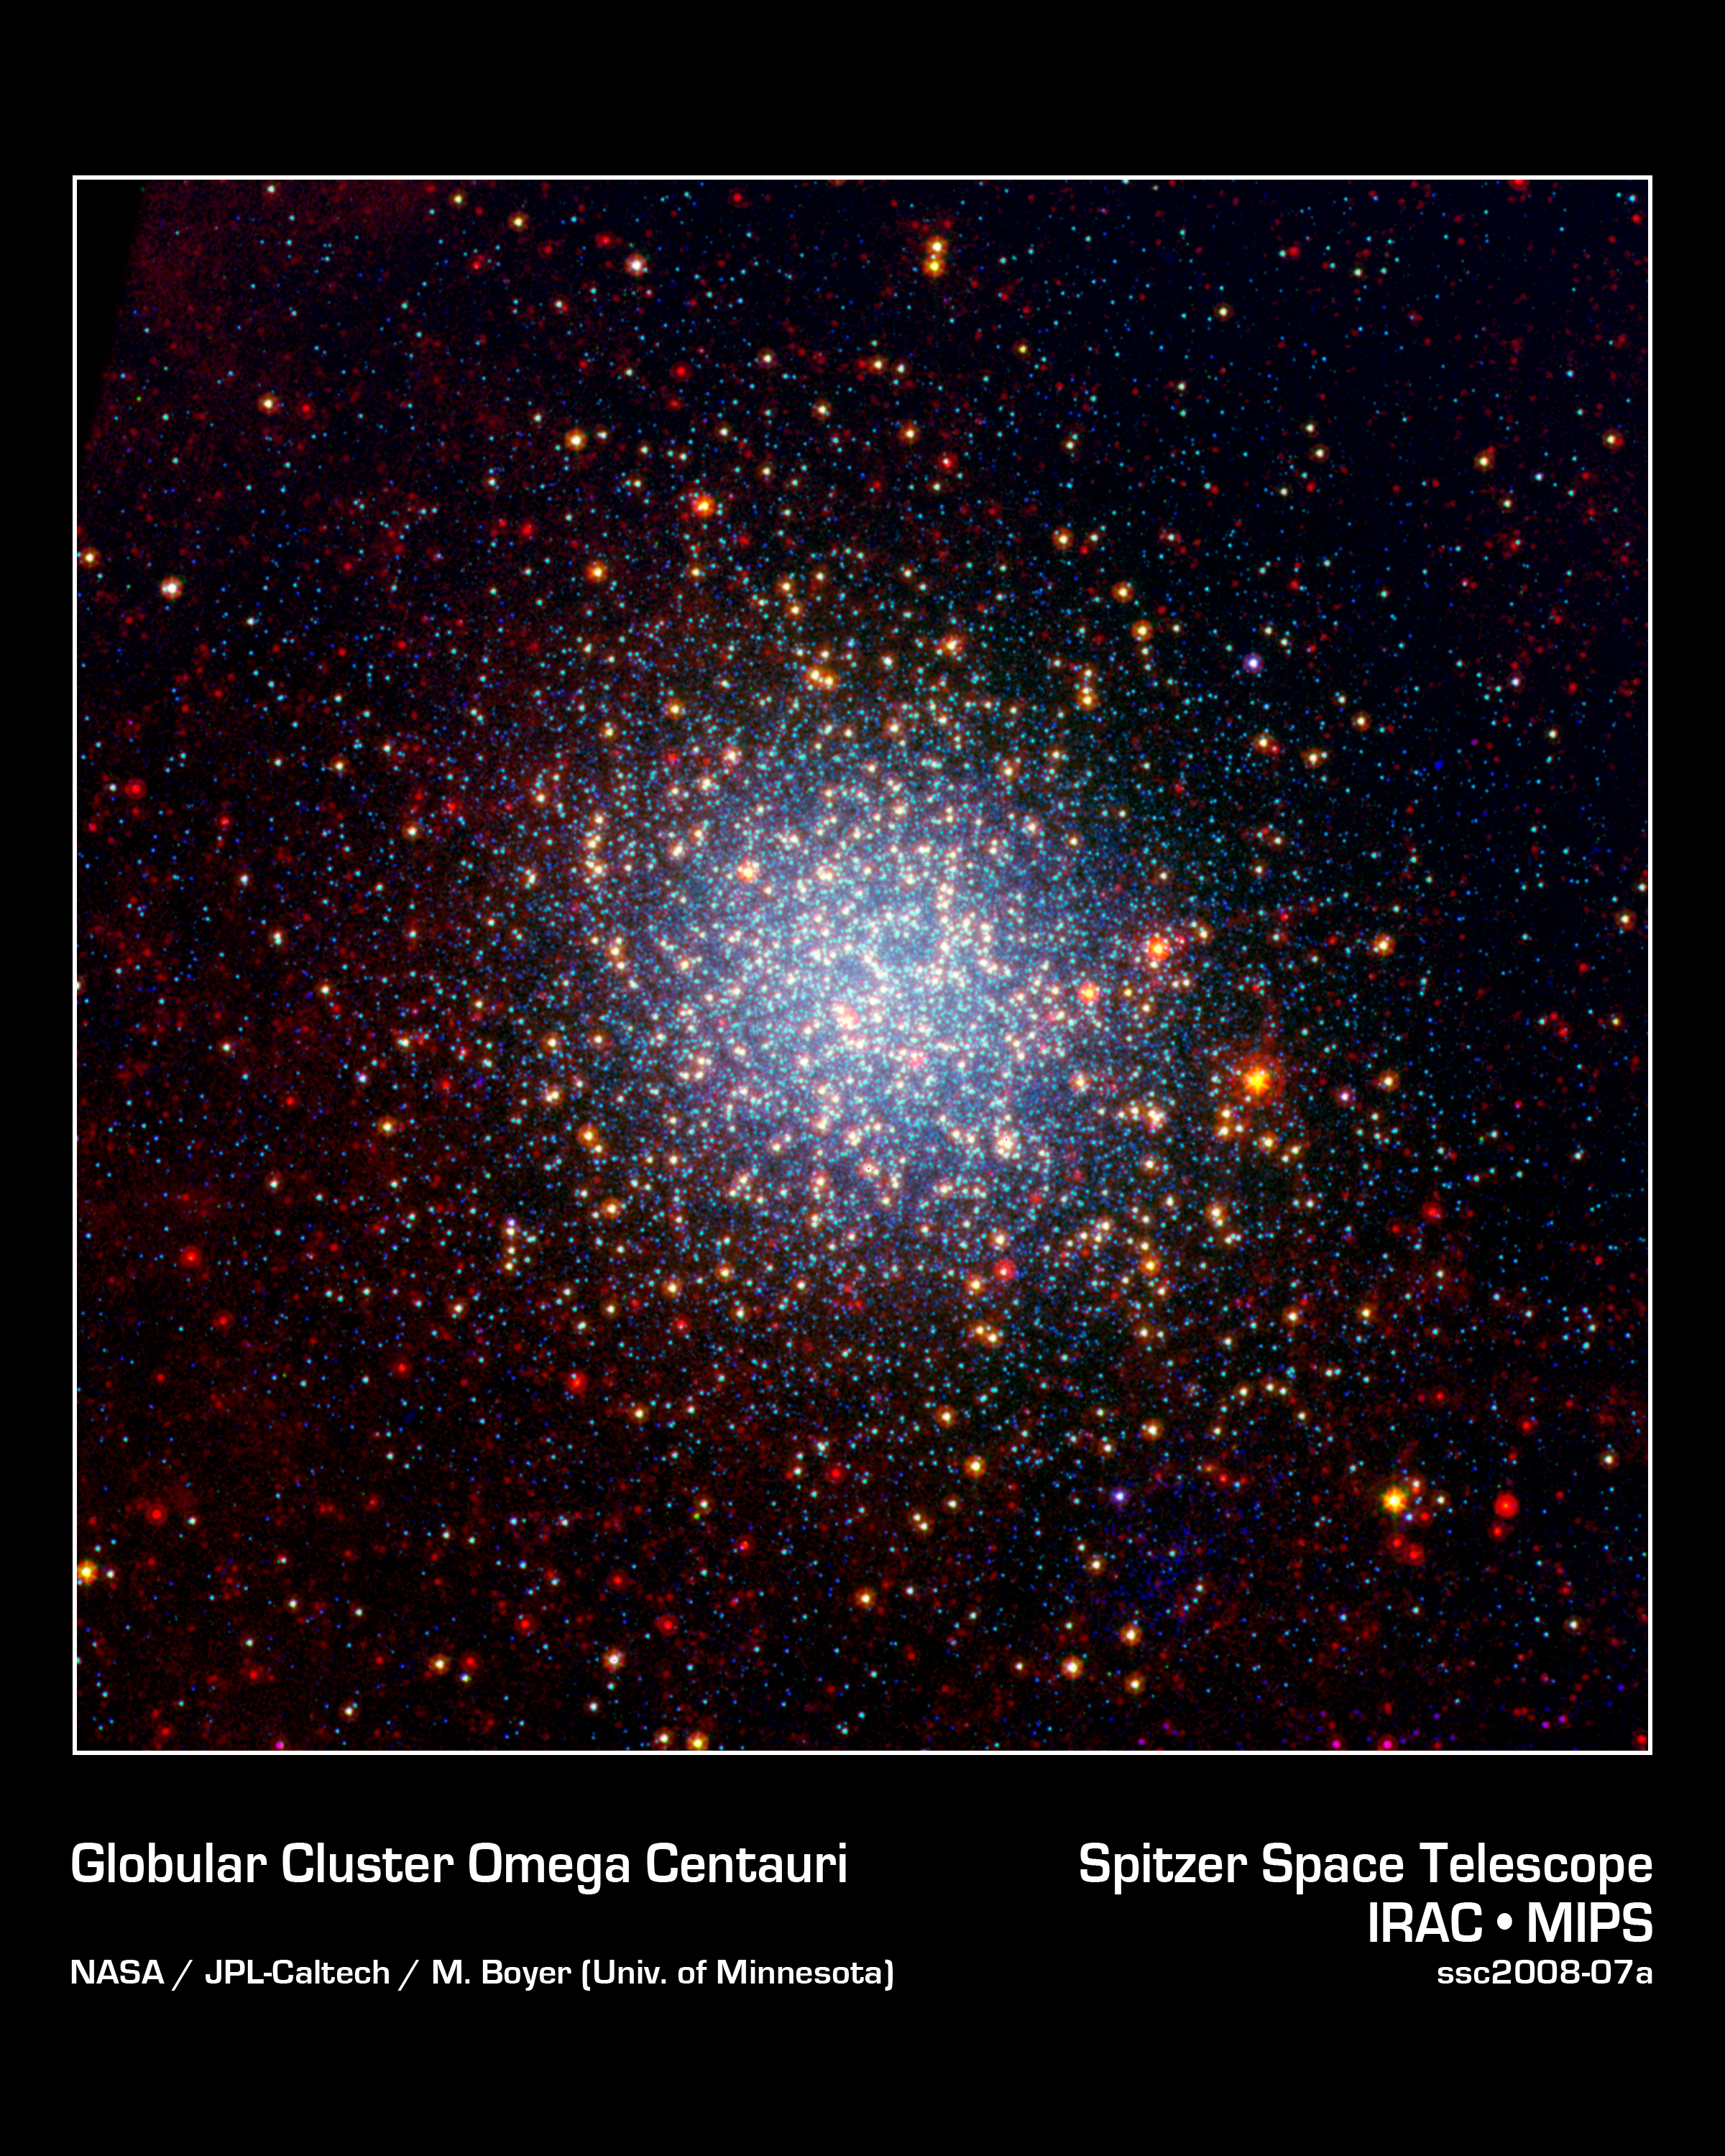

Globular Cluster Omega Centauri Looks Radiant in Infrared

A cluster brimming with millions of stars glistens like an iridescent opal in this image from NASA's Spitzer Space Telescope. Called Omega Centauri, the sparkling orb of stars is like a miniature galaxy. It is the biggest and brightest of the 150 or so similar objects, called globular clusters, that orbit around the outside of our Milky Way galaxy. Stargazers at southern latitudes can spot the stellar gem with the naked eye in the constellation Centaurus.

Globular clusters are some of the oldest objects in our universe. Their stars are over 12 billion years old, and, in most cases, formed all at once when the universe was just a toddler. Omega Centauri is unusual in that its stars are of different ages and possess varying levels of metals, or elements heavier than boron. Astronomers say this points to a different origin for Omega Centauri than other globular clusters: they think it might be the core of a dwarf galaxy that was ripped apart and absorbed by our Milky Way long ago.

In this new view of Omega Centauri, Spitzer's infrared observations have been combined with visible-light data from the National Science Foundation's Blanco 4-meter telescope at Cerro Tololo Inter-American Observatory in Chile. Visible-light data with a wavelength of .55 microns is colored blue, 3.6-micron infrared light captured by Spitzer's infrared array camera is colored green and 24-micron infrared light taken by Spitzer's multiband imaging photometer is colored red.

Where green and red overlap, the color yellow appears. Thus, the yellow and red dots are stars revealed by Spitzer. These stars, called red giants, are more evolved, larger and dustier. The stars that appear blue were spotted in both visible and 3.6-micron-, or near-, infrared light. They are less evolved, like our own sun. Some of the red spots in the picture are distant galaxies beyond our own.

Credit: NASA/JPL-Caltech/M.Boyer (University of Minnesota)